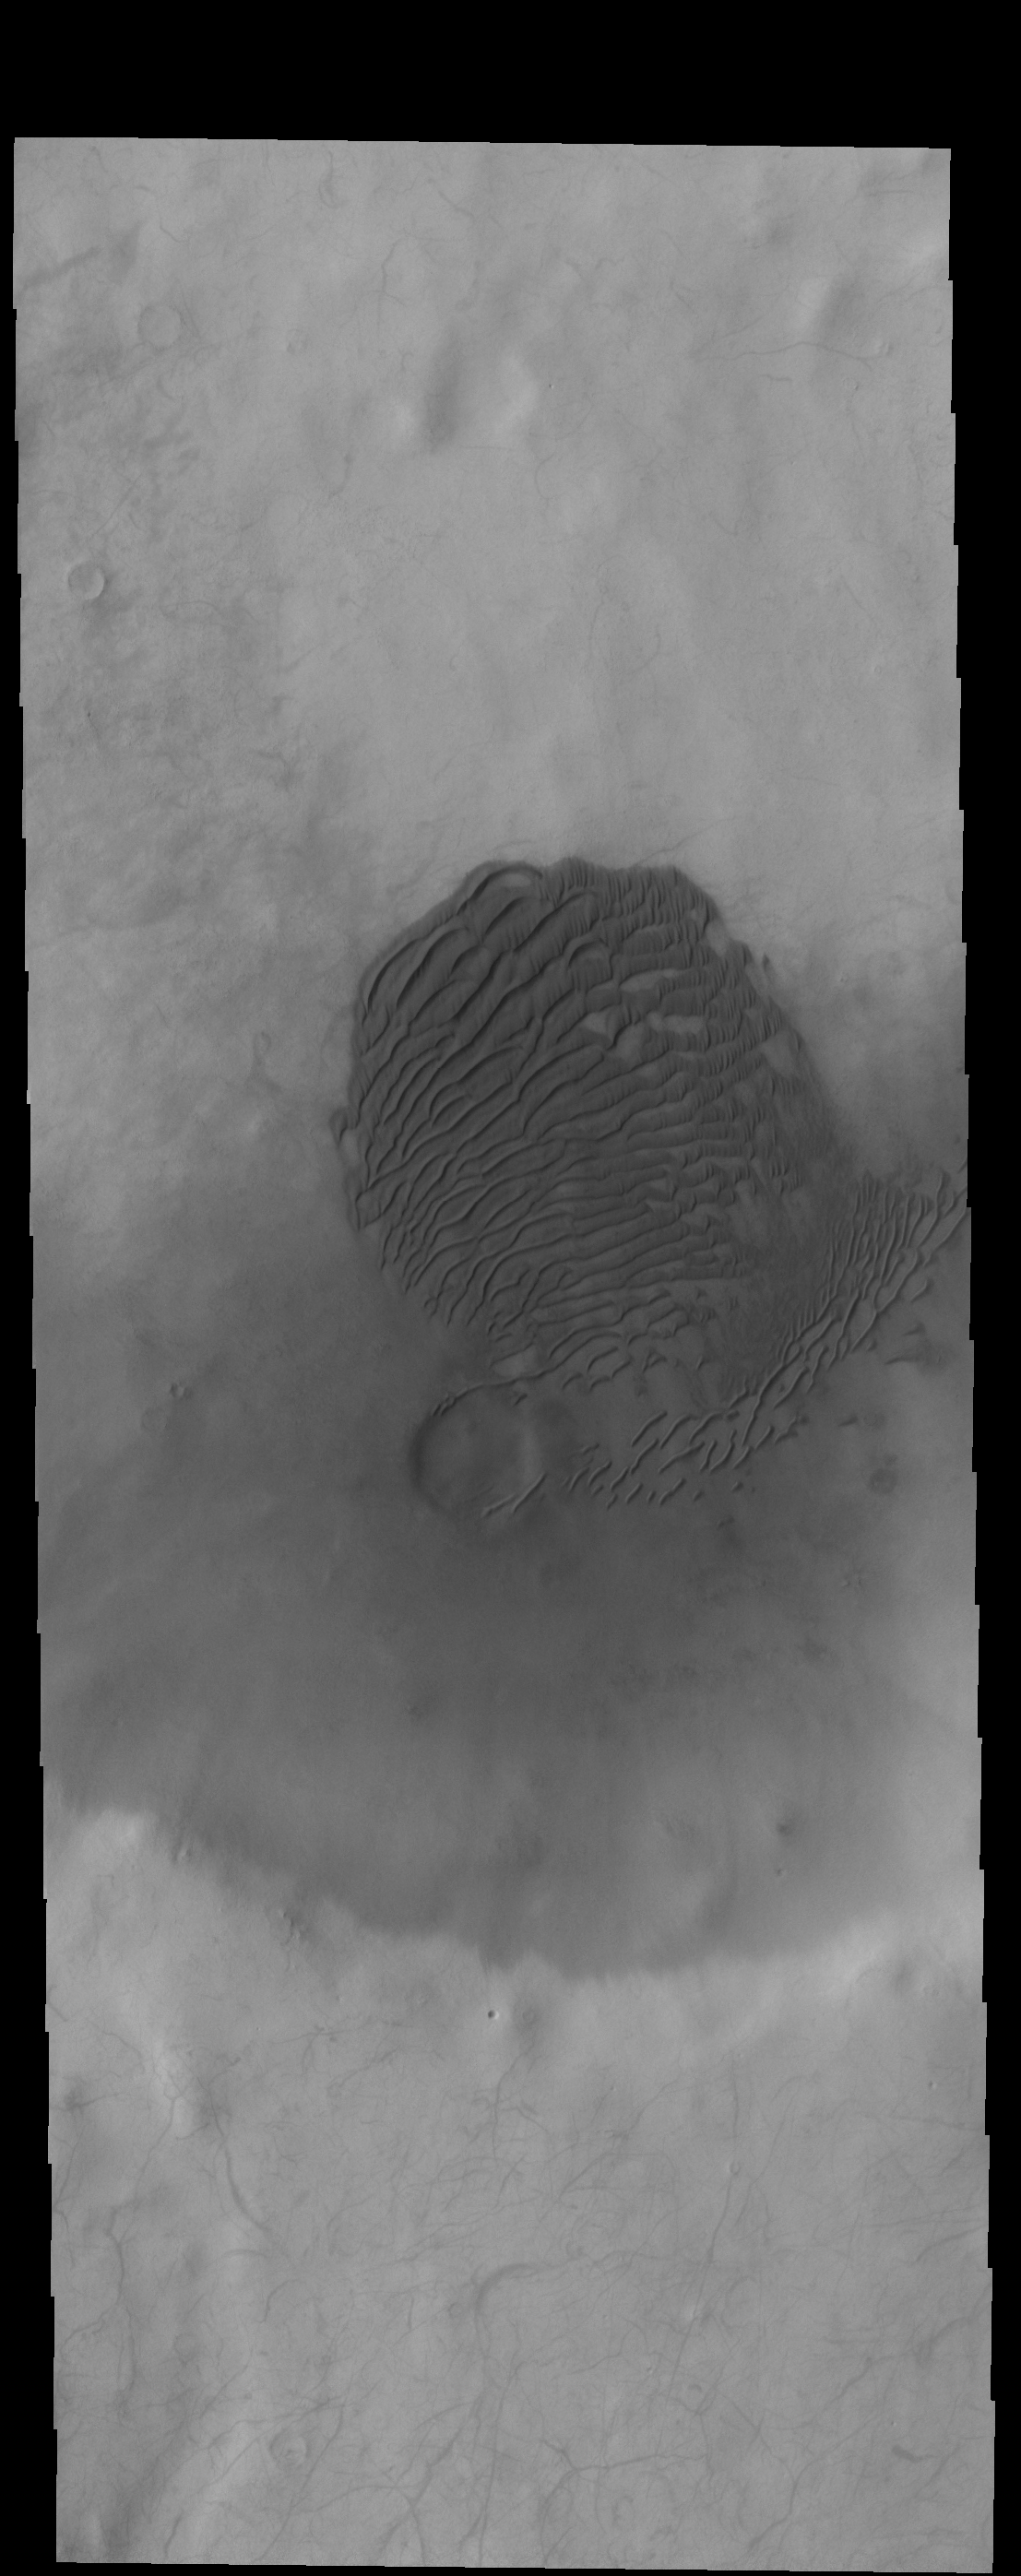

Crater Dunes

Today’s VIS image shows a field of dunes on the floor of an unnamed crater in Terra Sirenum.

Credit: NASA/JPL-Caltech/ASU